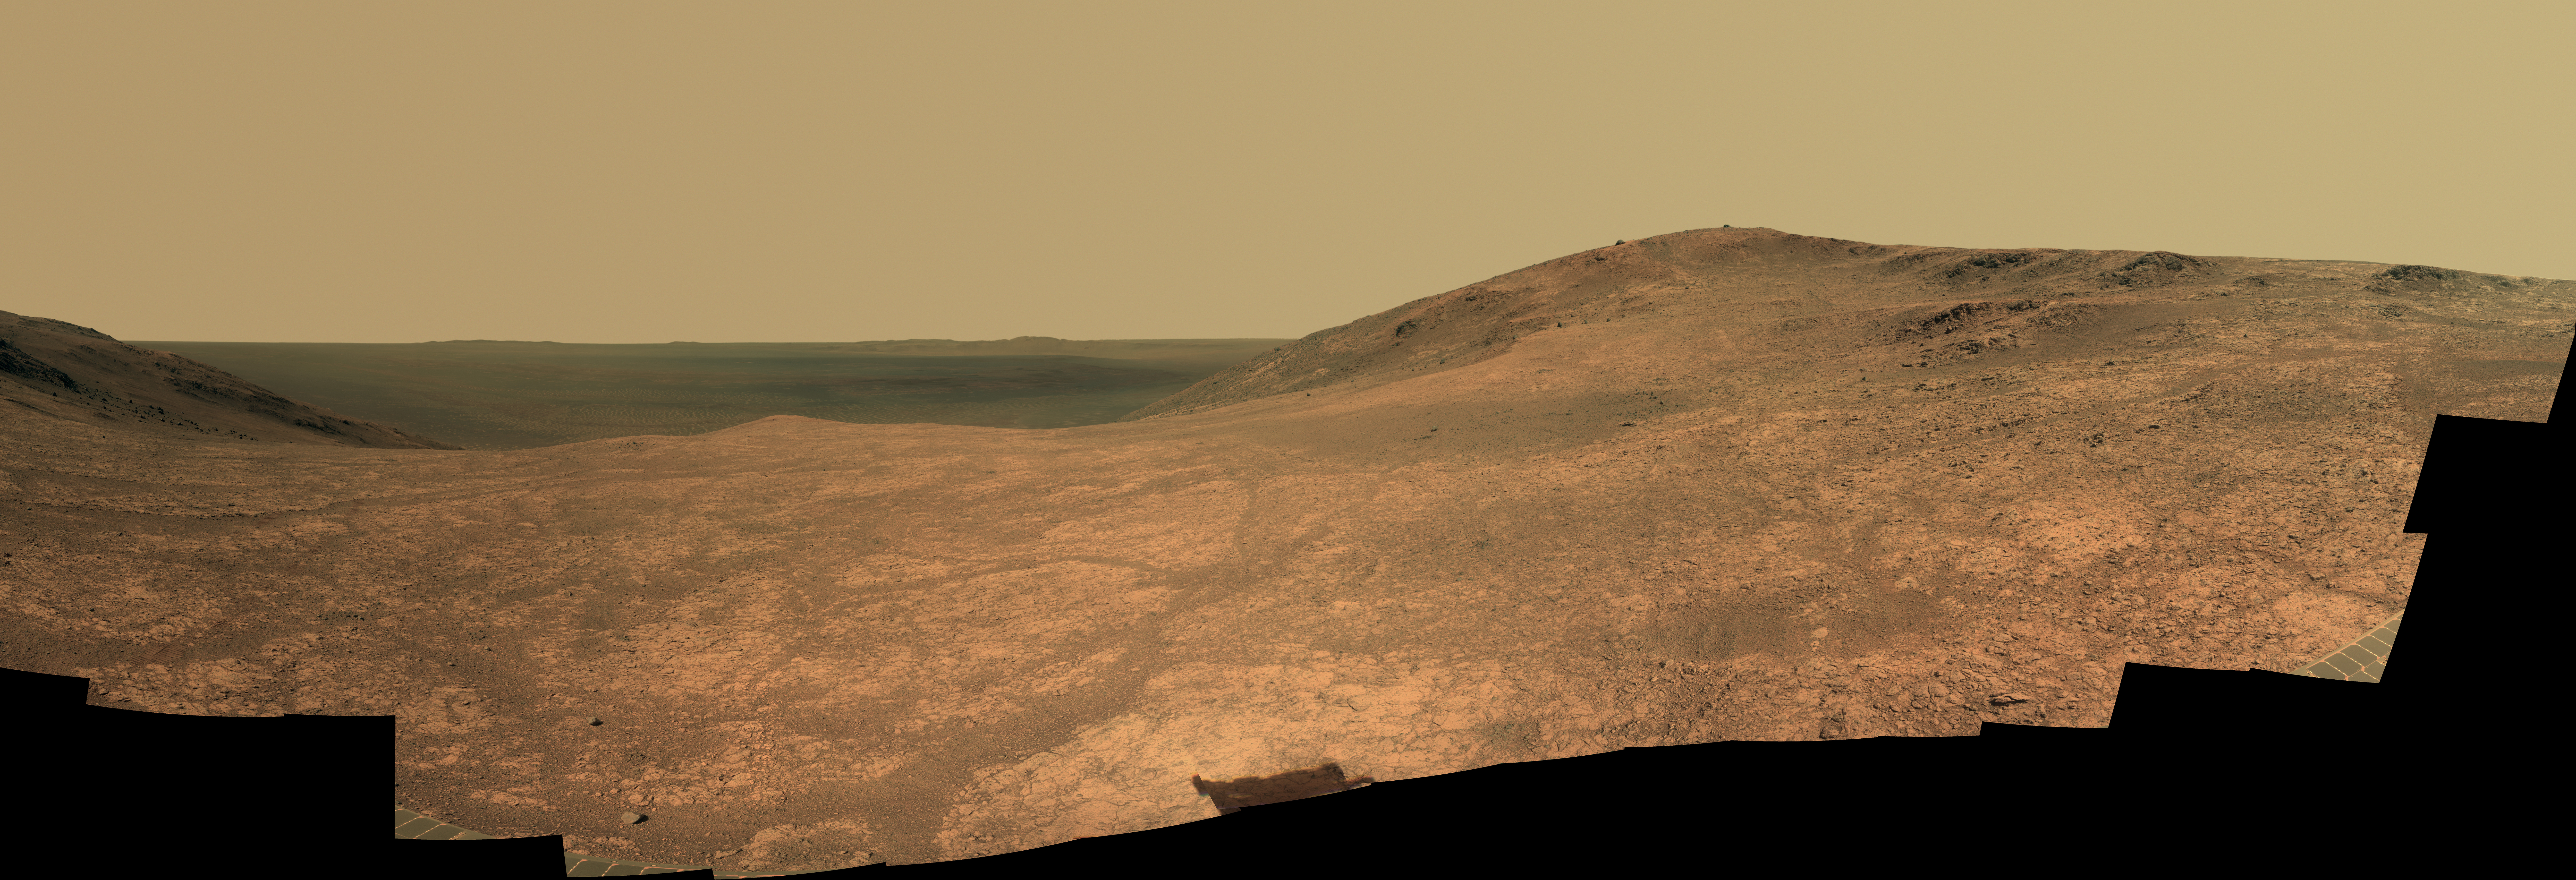

Mars Rover Opportunity’s Panorama of ‘Marathon Valley’

“Marathon Valley” on Mars opens northeastward to a view across the floor of Endeavour Crater in this scene from the panoramic camera (Pancam) of NASA’s Mars Exploration Rover Opportunity.

The scene merges multiple Pancam exposures taken during the period April 16 through May 15, 2016, corresponding to sols (Martian days) 4,347 through 4,375 of Opportunity’s work on Mars. It spans from north, at the left, to west-southwest, at the right.

The high point in the right half of the scene is “Knudsen Ridge,” which forms part of the southern edge of Marathon Valley. Portions of the northeastern and eastern rim of Endeavour crater appear on the distant horizon. Endeavour Crater is 14 miles (22 kilometers) in diameter. The fractured texture of Marathon Valley’s floor is visible in the foreground.

The view merges exposures taken through three of the Pancam’s color filters, centered on wavelengths of 753 nanometers (near-infrared), 535 nanometers (green) and 432 nanometers (violet). It is presented in approximately true color.

The rover team calls this image the mission’s “Sacagawea Panorama,” for the Lemhi Shoshone woman, also commemorated on U.S. dollar coins, whose assistance to the Lewis and Clark expedition helped enable its successes in 1804-1806. Many rocks and other features in Marathon Valley were informally named for members of Lewis and Clark’s “Corps of Discovery” expedition.

Opportunity entered Marathon Valley in July 2015. The valley’s informal name was chosen because Opportunity’s arrival at this point along the western rim of Endeavour Crater coincided closely with the rover surpassing marathon-footrace distance in its total driving odometry since landing on Mars in January 2004. The team’s planned investigations in the valley were nearing completion when the component images for this scene were taken.

JPL manages the Mars Exploration Rover Project for NASA’s Science Mission Directorate in Washington. For more information about Spirit and Opportunity, visit http://marsrovers.jpl.nasa.gov.

Photojournal Note: Also available is the full resolution TIFF file PIA20749_full.tif. This file may be too large to view from a browser; it can be downloaded onto your desktop by right-clicking on the previous link and viewed with image viewing software.

Credit: NASA/JPL-Caltech/Cornell Univ./Arizona State Univ.